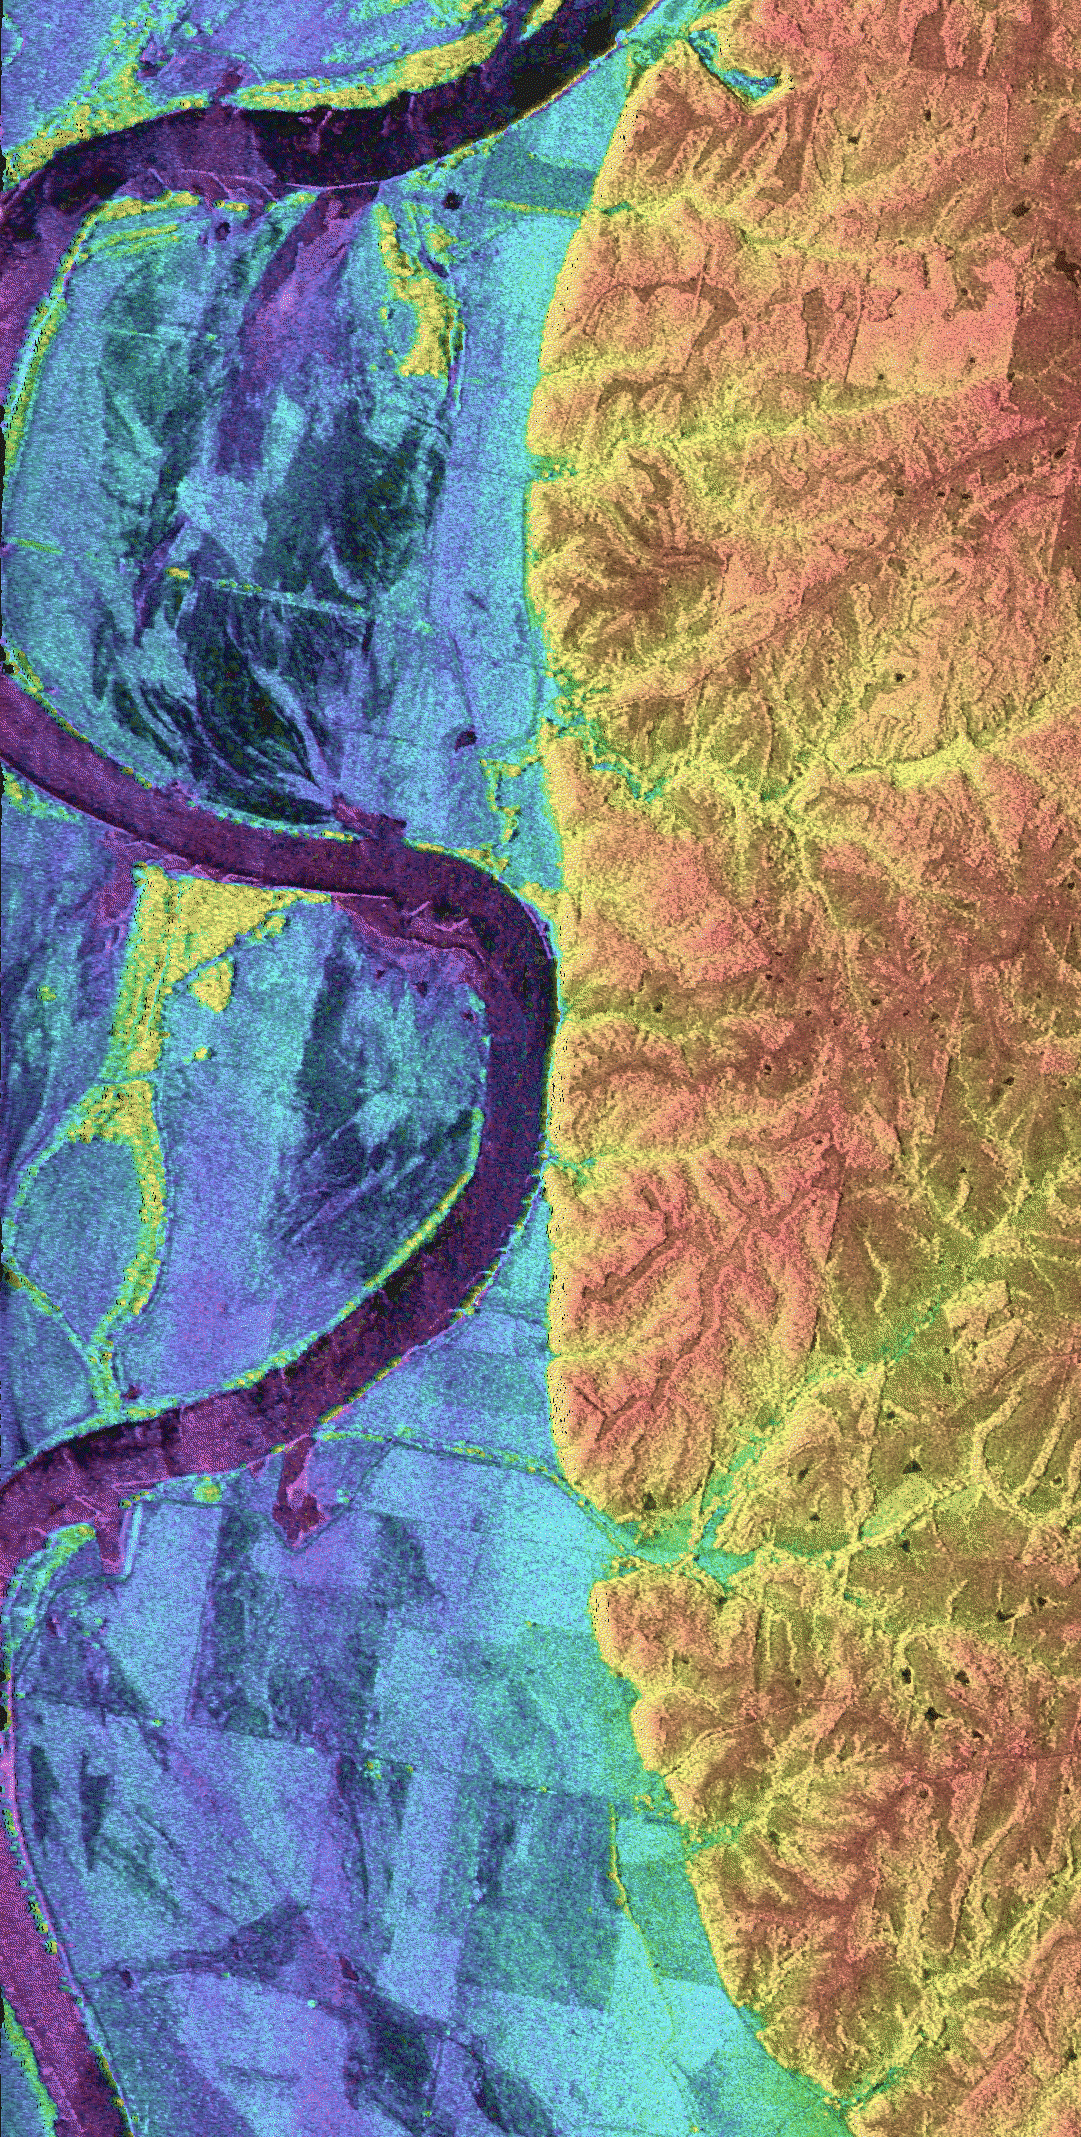

Space Radar Image of Missouri River – TOPSAR

This is a combined radar and topography image of an area along the Missouri River that experienced severe flooding and levee failure in the summer of 1993. The meandering course of the Missouri River is seen as the dark curving band on the left side of the image. The predominantly blue area on the left half of the image is the river’s floodplain, which was completely inundated during the flood of 1993. The colors in the image represent elevations, with the low areas shown in purple, intermediate areas in blue, green and yellow, and the highest areas shown in orange. The total elevation range is 85 meters (279 feet). The higher yellow and orange area on the right side of the image shows the topography and drainage patterns typical of this part of the midwestern United States. Dark streaks and bands in the floodplain are agricultural areas that were severely damaged by levee failures during the flooding. The region enclosed by the C-shaped bend in the river in the upper part of the image is Lisbon Bottoms. A powerful outburst of water from a failed levee on the north side of Lisbon Bottoms scoured a deep channel across the fields, which shows up as purple band. As the flood waters receded, deposits of sand and silt were left behind, which now appear as dark, smooth streaks in the image. The yellow areas within the blue, near the river, are clumps of trees sitting on slightly higher ground within the floodplain. The radar “sees” the treetops, and that is why they are so much higher (yellow) than the fields.

The image was acquired by the NASA/JPL Topographic Synthetic Aperture Radar system (TOPSAR) that flew over the area aboard a DC-8 aircraft in August 1994. The elevations are obtained by a technique known as radar interferometry, in which the radar signals are transmitted by one antenna, and echoes are received by two antennas aboard the aircraft. The two sets of received signals are combined using computer processing to produce a topographic map. Similar techniques can be used to map the Earth’s topography from satellites and from the space shuttle. The brightness of the image represents the radar backscatter at C-band, in the vertically transmitted and received polarization. The image is centered south of the town of Glasgow in central Missouri, at 39.1 degrees north latitude and 92.9 degrees west longitude. The area shown is about 5 km by 10 km (3.1 by 6.2 miles). Radar and topography data such as these are being used by scientists to more accurately assess the potential for future flooding in this region and how that might impact surrounding communities. Radar and interferometry processing for this image was performed at JPL; image generation was performed at Washington University, St. Louis.

Credit: NASA/JPL